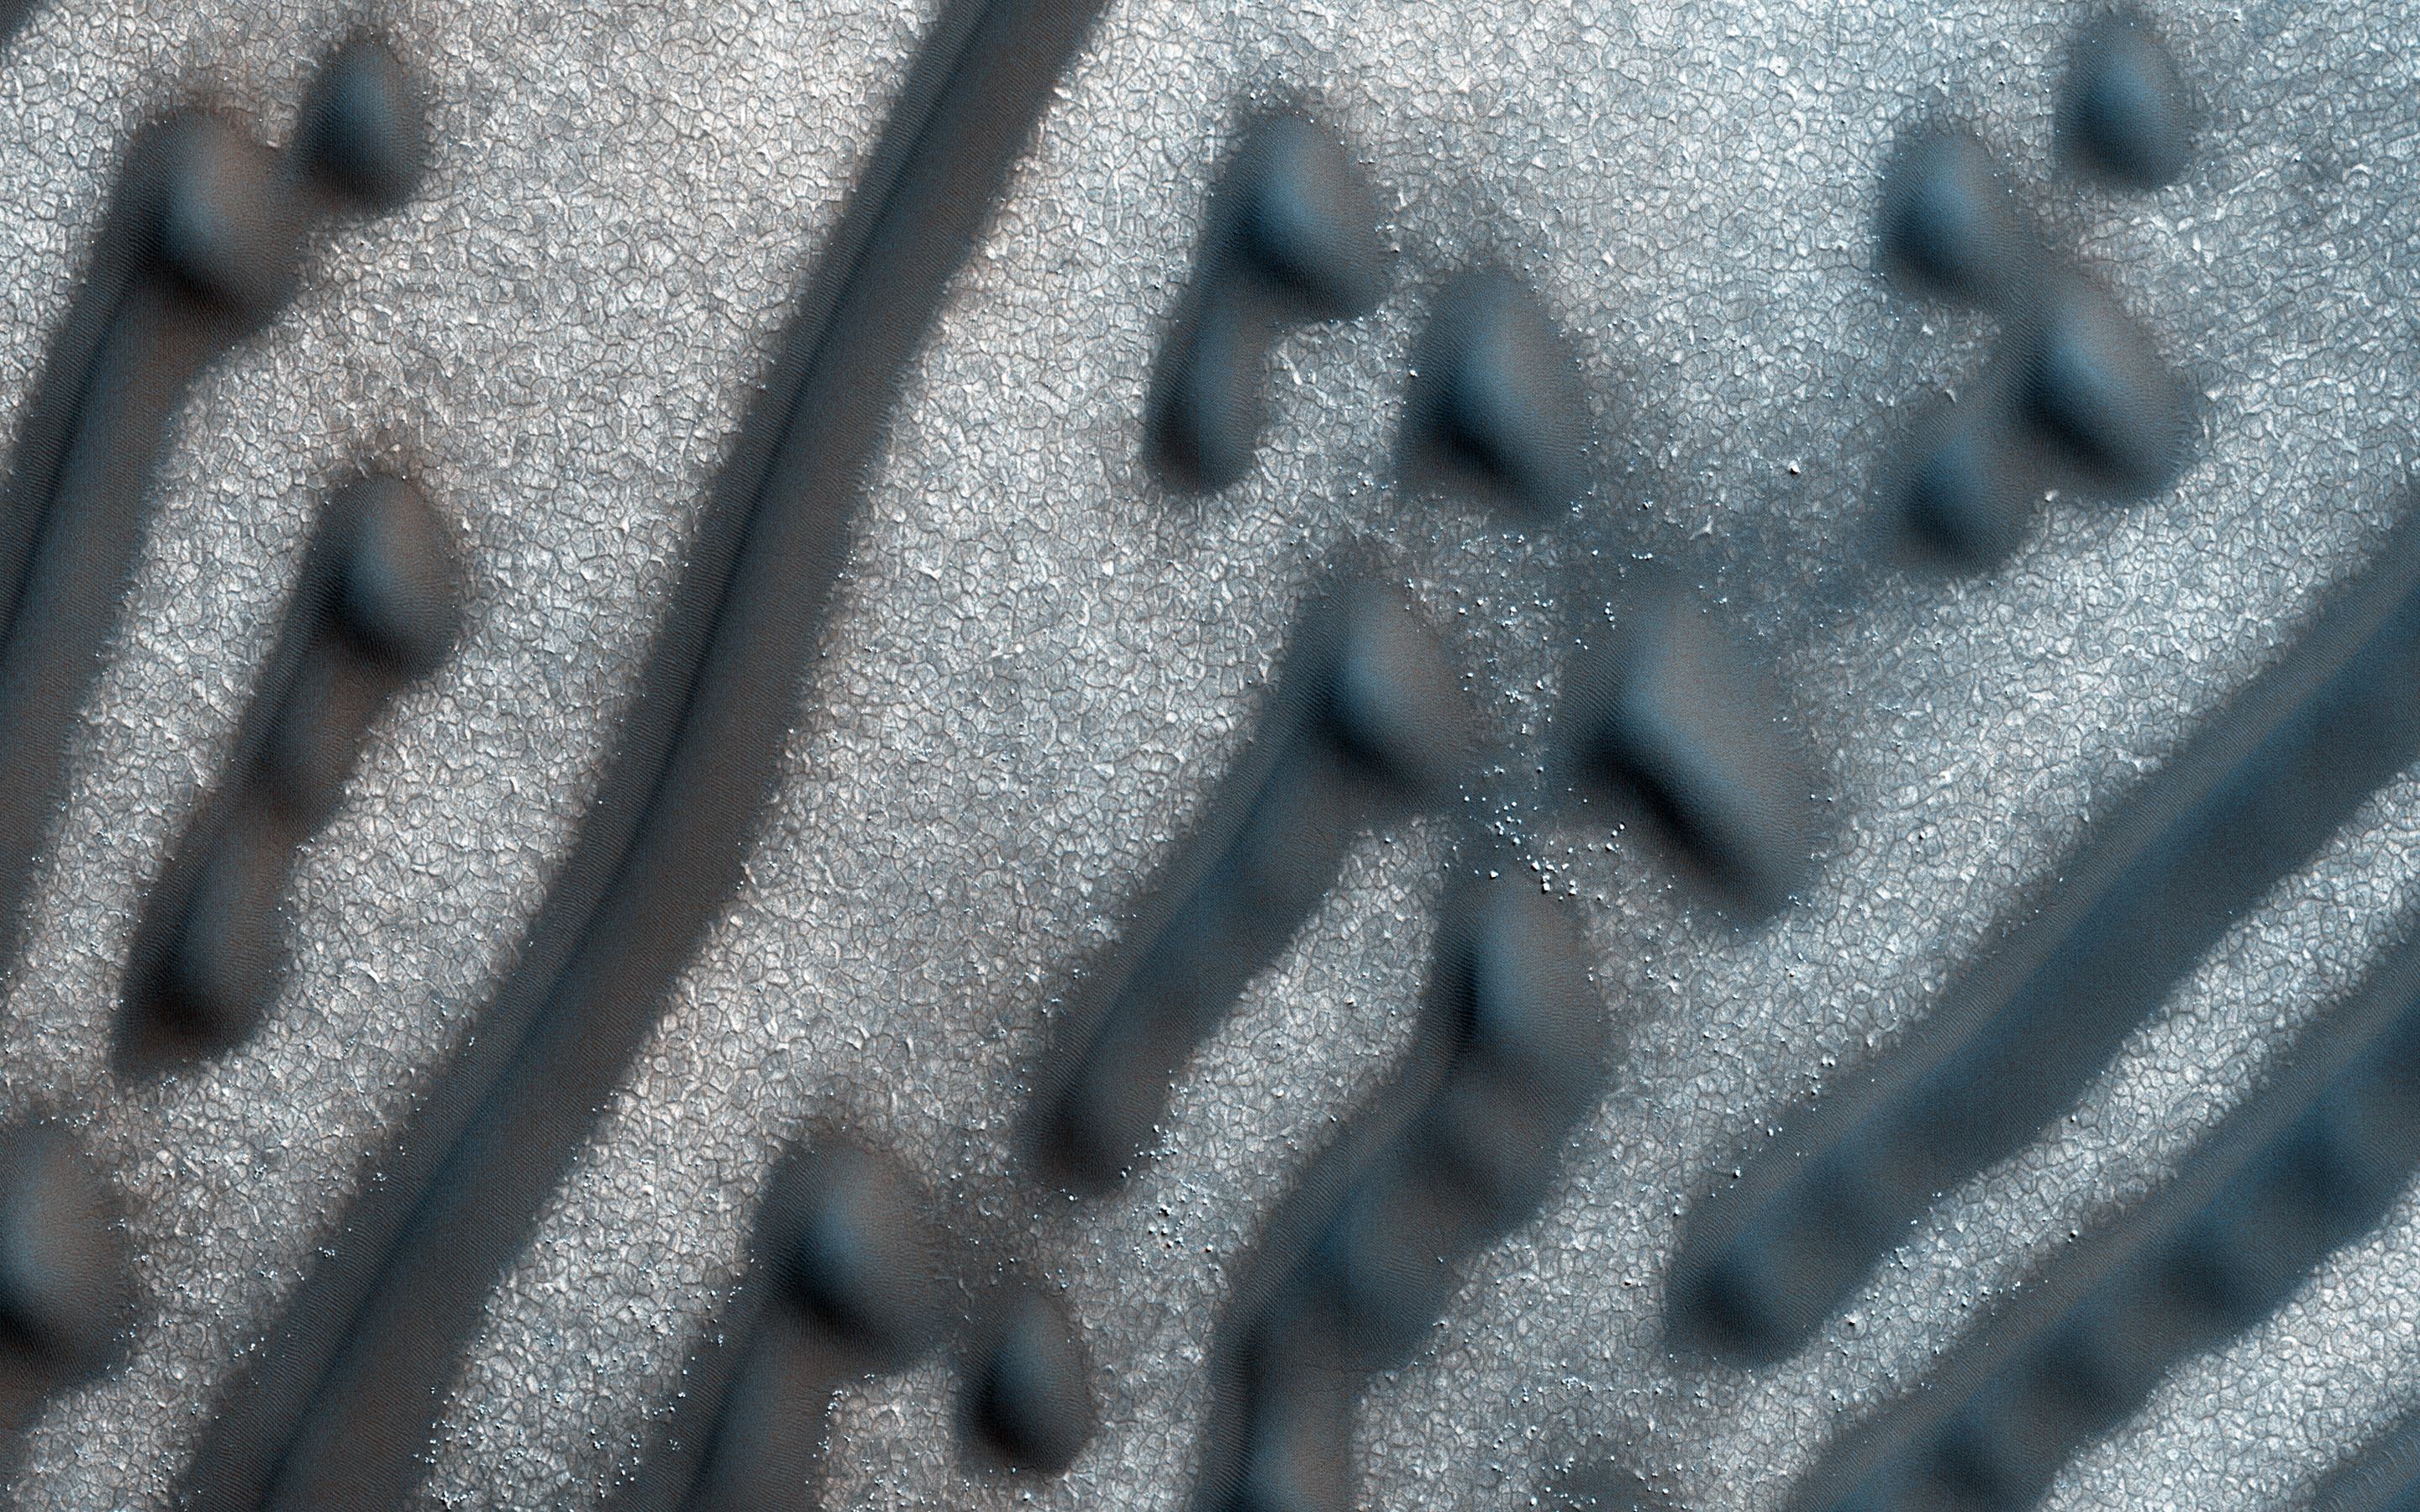

Martian Morse Code

These dark dunes are influenced by local topography. The shape and orientation of dunes can usually tell us about wind direction, but in this image, the dune-forms are very complex, so it’s difficult to know the wind direction.

However, a circular depression (probably an old and infilled impact crater) has limited the amount of sand available for dune formation and influenced local winds. As a result, the dunes here form distinct dots and dashes. The “dashes” are linear dunes formed by bi-directional winds, which are not traveling parallel to the dune. Instead, the combined effect of winds from two directions at right angles to the dunes, funnels material into a linear shape. The smaller “dots” (called “barchanoid dunes”) occur where there is some interruption to the process forming those linear dunes. This process is not well understood at present and is one motivation for HiRISE to image this area.

This is a stereo pair with ESP_045334_2580.

The University of Arizona, Tucson, operates HiRISE, which was built by Ball Aerospace & Technologies Corp., Boulder, Colo. NASA’s Jet Propulsion Laboratory, a division of the California Institute of Technology in Pasadena, manages the Mars Reconnaissance Orbiter Project for NASA’s Science Mission Directorate, Washington.

Credit: NASA/JPL-Caltech/Univ. of Arizona